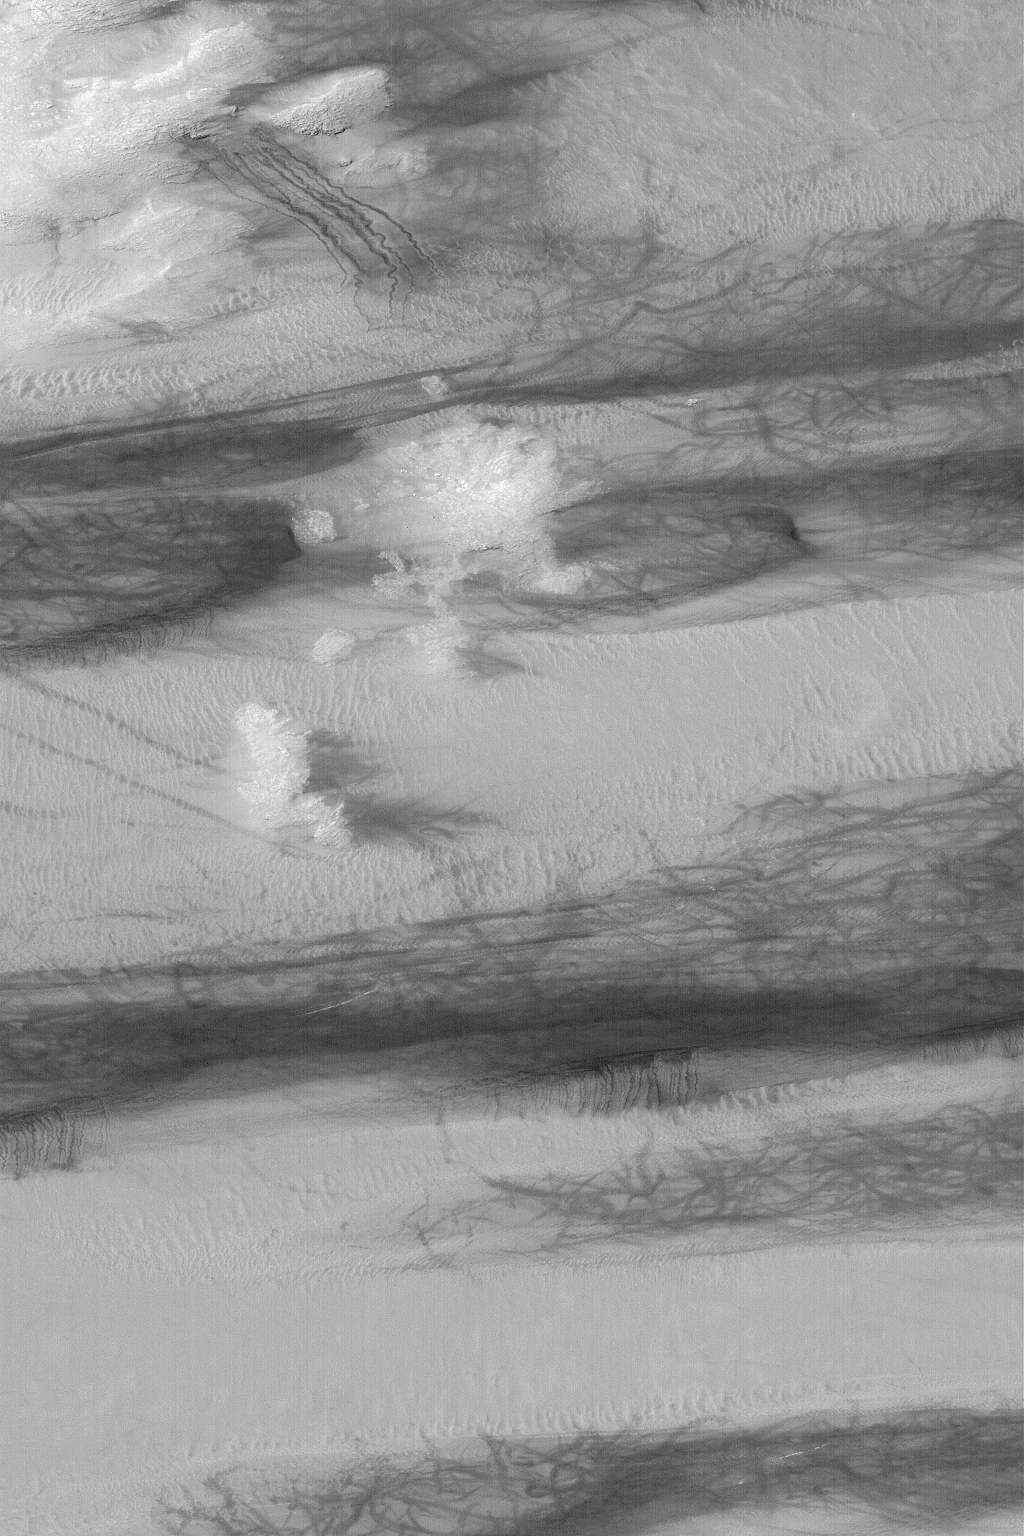

Galle Crater Scene

MGS MOC Release No. MOC2-547, 17 November 2003

This November 2003 Mars Global Surveyor (MGS) Mars Orbiter Camera (MOC) picture shows gullies, sand dunes, and streaks formed by dust devils in southern Galle Crater. The gullies are seen in the upper left (northwest) corner; they originate at layered rock exposures on a hillslope, and meander downslope through a deposit of dark, windblown sand. The gullies might have formed by running water. All of the darker surfaces in this image are dunes; these dunes were covered with bright dust during the previous winter (it is now summer in the southern hemisphere of Mars). Dust devils have been darkening the dunes by removing or disrupting the coating of dust, leaving behind a chaotic plethora of darks streaks. The image is located near 51.9°S, 31.4°W. The area shown is about 3 km (1.9 mi) wide by 6.8 km (4.2 mi) high. Sunlight illuminates the scene from the upper left.

Credit: NASA/JPL/Malin Space Science Systems